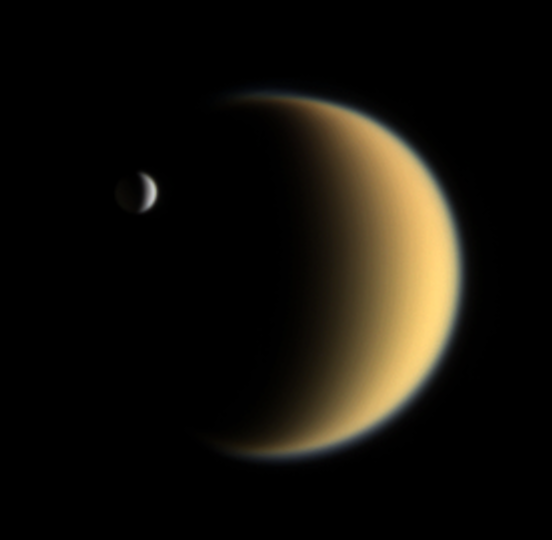

A Tale of Two Moons

Many denizens of the Saturn system wear a uniformly gray mantle of darkened ice, but not these two moons. The brightest body in the solar system, Enceladus, is contrasted here against Titan’s smoggy, golden murk.

Ironically, what these two moons hold in common gives rise to their stark contrasting colors. Both bodies are, to varying degrees, geologically active. For Enceladus, its southern polar vents emit a spray of icy particles that coats the small moon, giving it a clean, white veneer. On Titan, yet undefined processes are supplying the atmosphere with methane and other chemicals that are broken down by sunlight. These chemicals are creating the thick yellow-orange haze that is spread through the atmosphere and, over geologic time, falls and coats the surface.

The thin, bluish haze along Titan’s limb is caused when sunlight is scattered by haze particles roughly the same size as the wavelength of blue light, or around 400 nanometers.

Images taken using red, green and blue spectral filters were combined to create this natural color view. The images were obtained on Feb. 5, 2006, using the Cassini spacecraft narrow-angle camera at a distance of 4.1 million kilometers (2.5 million miles) from Enceladus and 5.3 million kilometers (3.3 miles) from Titan. Resolution in the original images was 25 kilometers (16 miles) per pixel on Enceladus and 32 kilometers (20 miles) per pixel on Titan. The view has been magnified by a factor of two.

The Cassini-Huygens mission is a cooperative project of NASA, the European Space Agency and the Italian Space Agency. The Jet Propulsion Laboratory, a division of the California Institute of Technology in Pasadena, manages the mission for NASA’s Science Mission Directorate, Washington, D.C. The Cassini orbiter and its two onboard cameras were designed, developed and assembled at JPL. The imaging operations center is based at the Space Science Institute in Boulder, Colo.

Credit: NASA/JPL/Space Science Institute